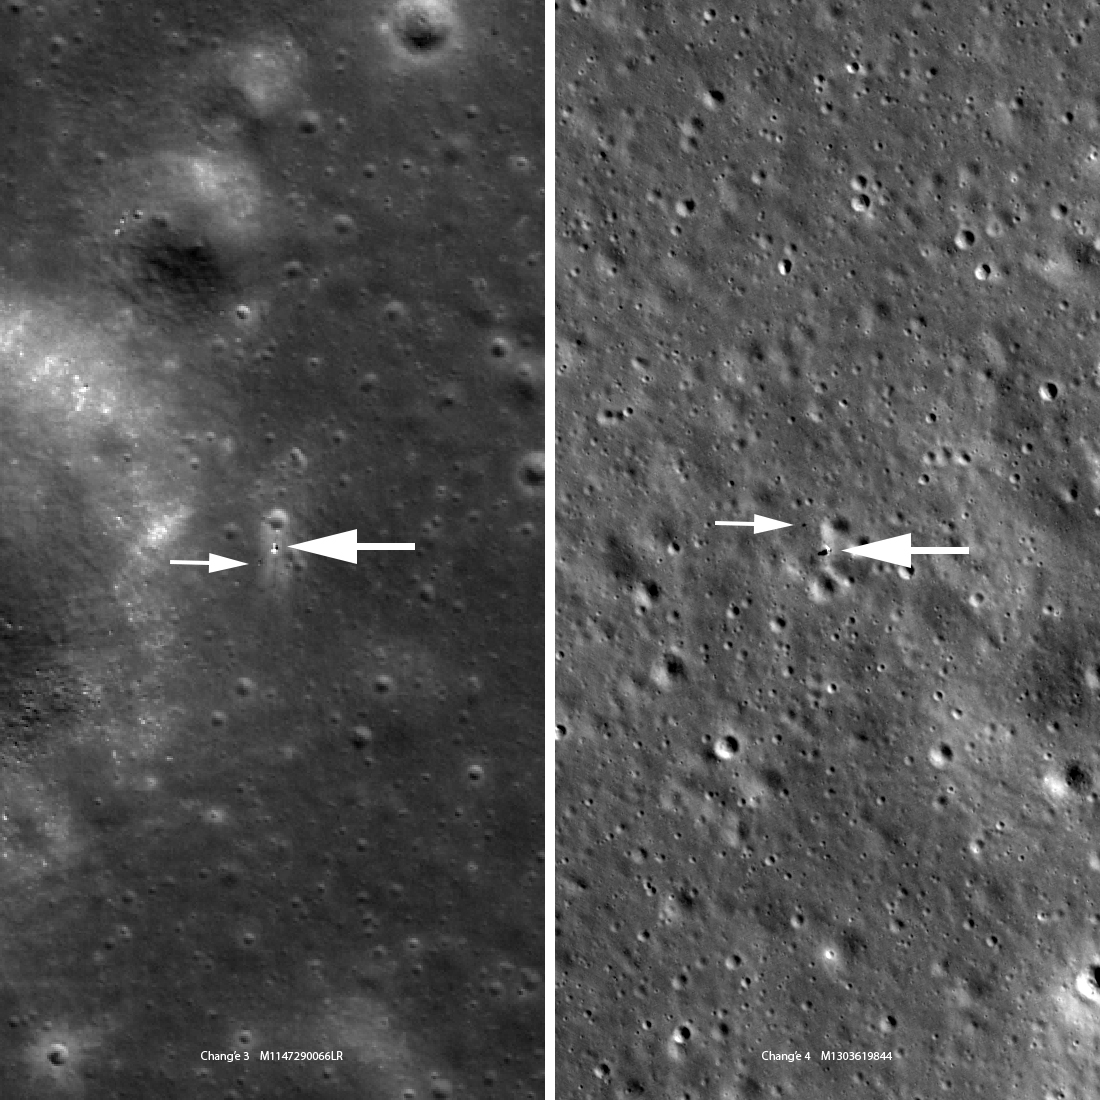

Chang'e 4 Lander: A Closer Look

Chang'e 3 (left, M147290066LR) and Chang'e 4 (right, M1303619844LR) are very similar in size and instrumentation. The Chang'e 3 image looks a bit fuzzier because the landing site is at 44° north latitude where the LRO orbit is about twice as far from the Moon relative to the Chang'e 4 site at 45° south latitude (1.6 meter pixels enlarged to 0.85 meter pixels; 5.2 feet vs. 2.8 feet). Each panel is 463 meters (1520 feet) wide, large arrows indicate landers and small arrows indicate rovers.

Credit: NASA/Goddard/Arizona State University